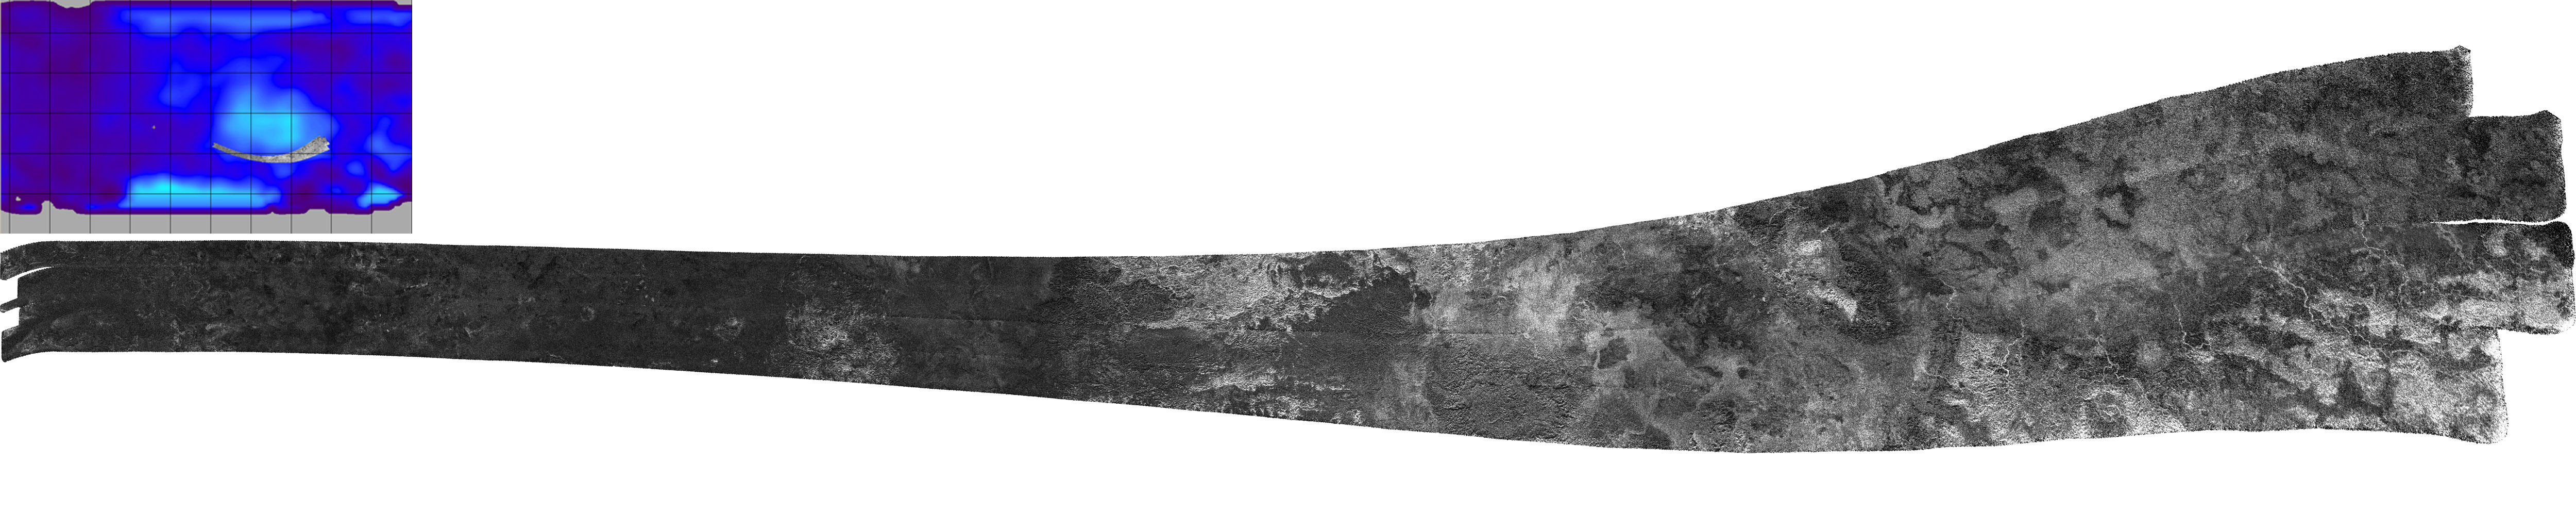

Skirting Xanadu’s Southern Boundary

The southern edge of Xanadu, a continent-size feature on Saturn’s moon Titan, is seen in this Cassini radar mapper image swath collected on Feb. 22, 2008. Xanadu is unusually bright in both infrared and radar wavelengths. Once thought to be an elevated area, Cassini measurements have shown that Xanadu is relatively flat, although it has likely been both compressed and extended by tectonic forces that are as yet not well-understood.

At left, the featureless dark plains that make up much of Titan’s surface are apparent. In the center and to the right, small and then larger patches of the very bright, mountainous terrain typical of Xanadu appear, and evidence for channels can be seen. At the extreme right end of the swath is the area Hotei Arcus, distinguished by lobate features with radar-bright channels that have transported liquid northward from mountainous areas and disappear into the lobate features. A possible explanation for the lobate features is that they are cryovolcanic flows—eruptions of frozen ammonia-water slush.

This swath maps terrain from 28 degrees south latitude, 150 degrees west longitude to 28 degrees south longitude, 65 degrees west latitude, in a broad arc covering 3,450 kilometers (about 2,145 miles). Radar illumination is from the south. The inset at upper left shows the location of the swath on Titan. The swath width, from top to bottom, varies from 150 to 530 kilometers (about 95 to 330 miles), with a resolution ranging from 300 to 1,000 meters (about 300 to 1,100 yards).

The Cassini-Huygens mission is a cooperative project of NASA, the European Space Agency and the Italian Space Agency. NASA’s Jet Propulsion Laboratory, a division of the California Institute of Technology in Pasadena, manages the mission for NASA’s Science Mission Directorate, Washington, D.C. The Cassini orbiter was designed, developed and assembled at JPL. The radar instrument was built by JPL and the Italian Space Agency, working with team members from the United States and several European countries.

Credit: NASA/JPL-Caltech/ASI